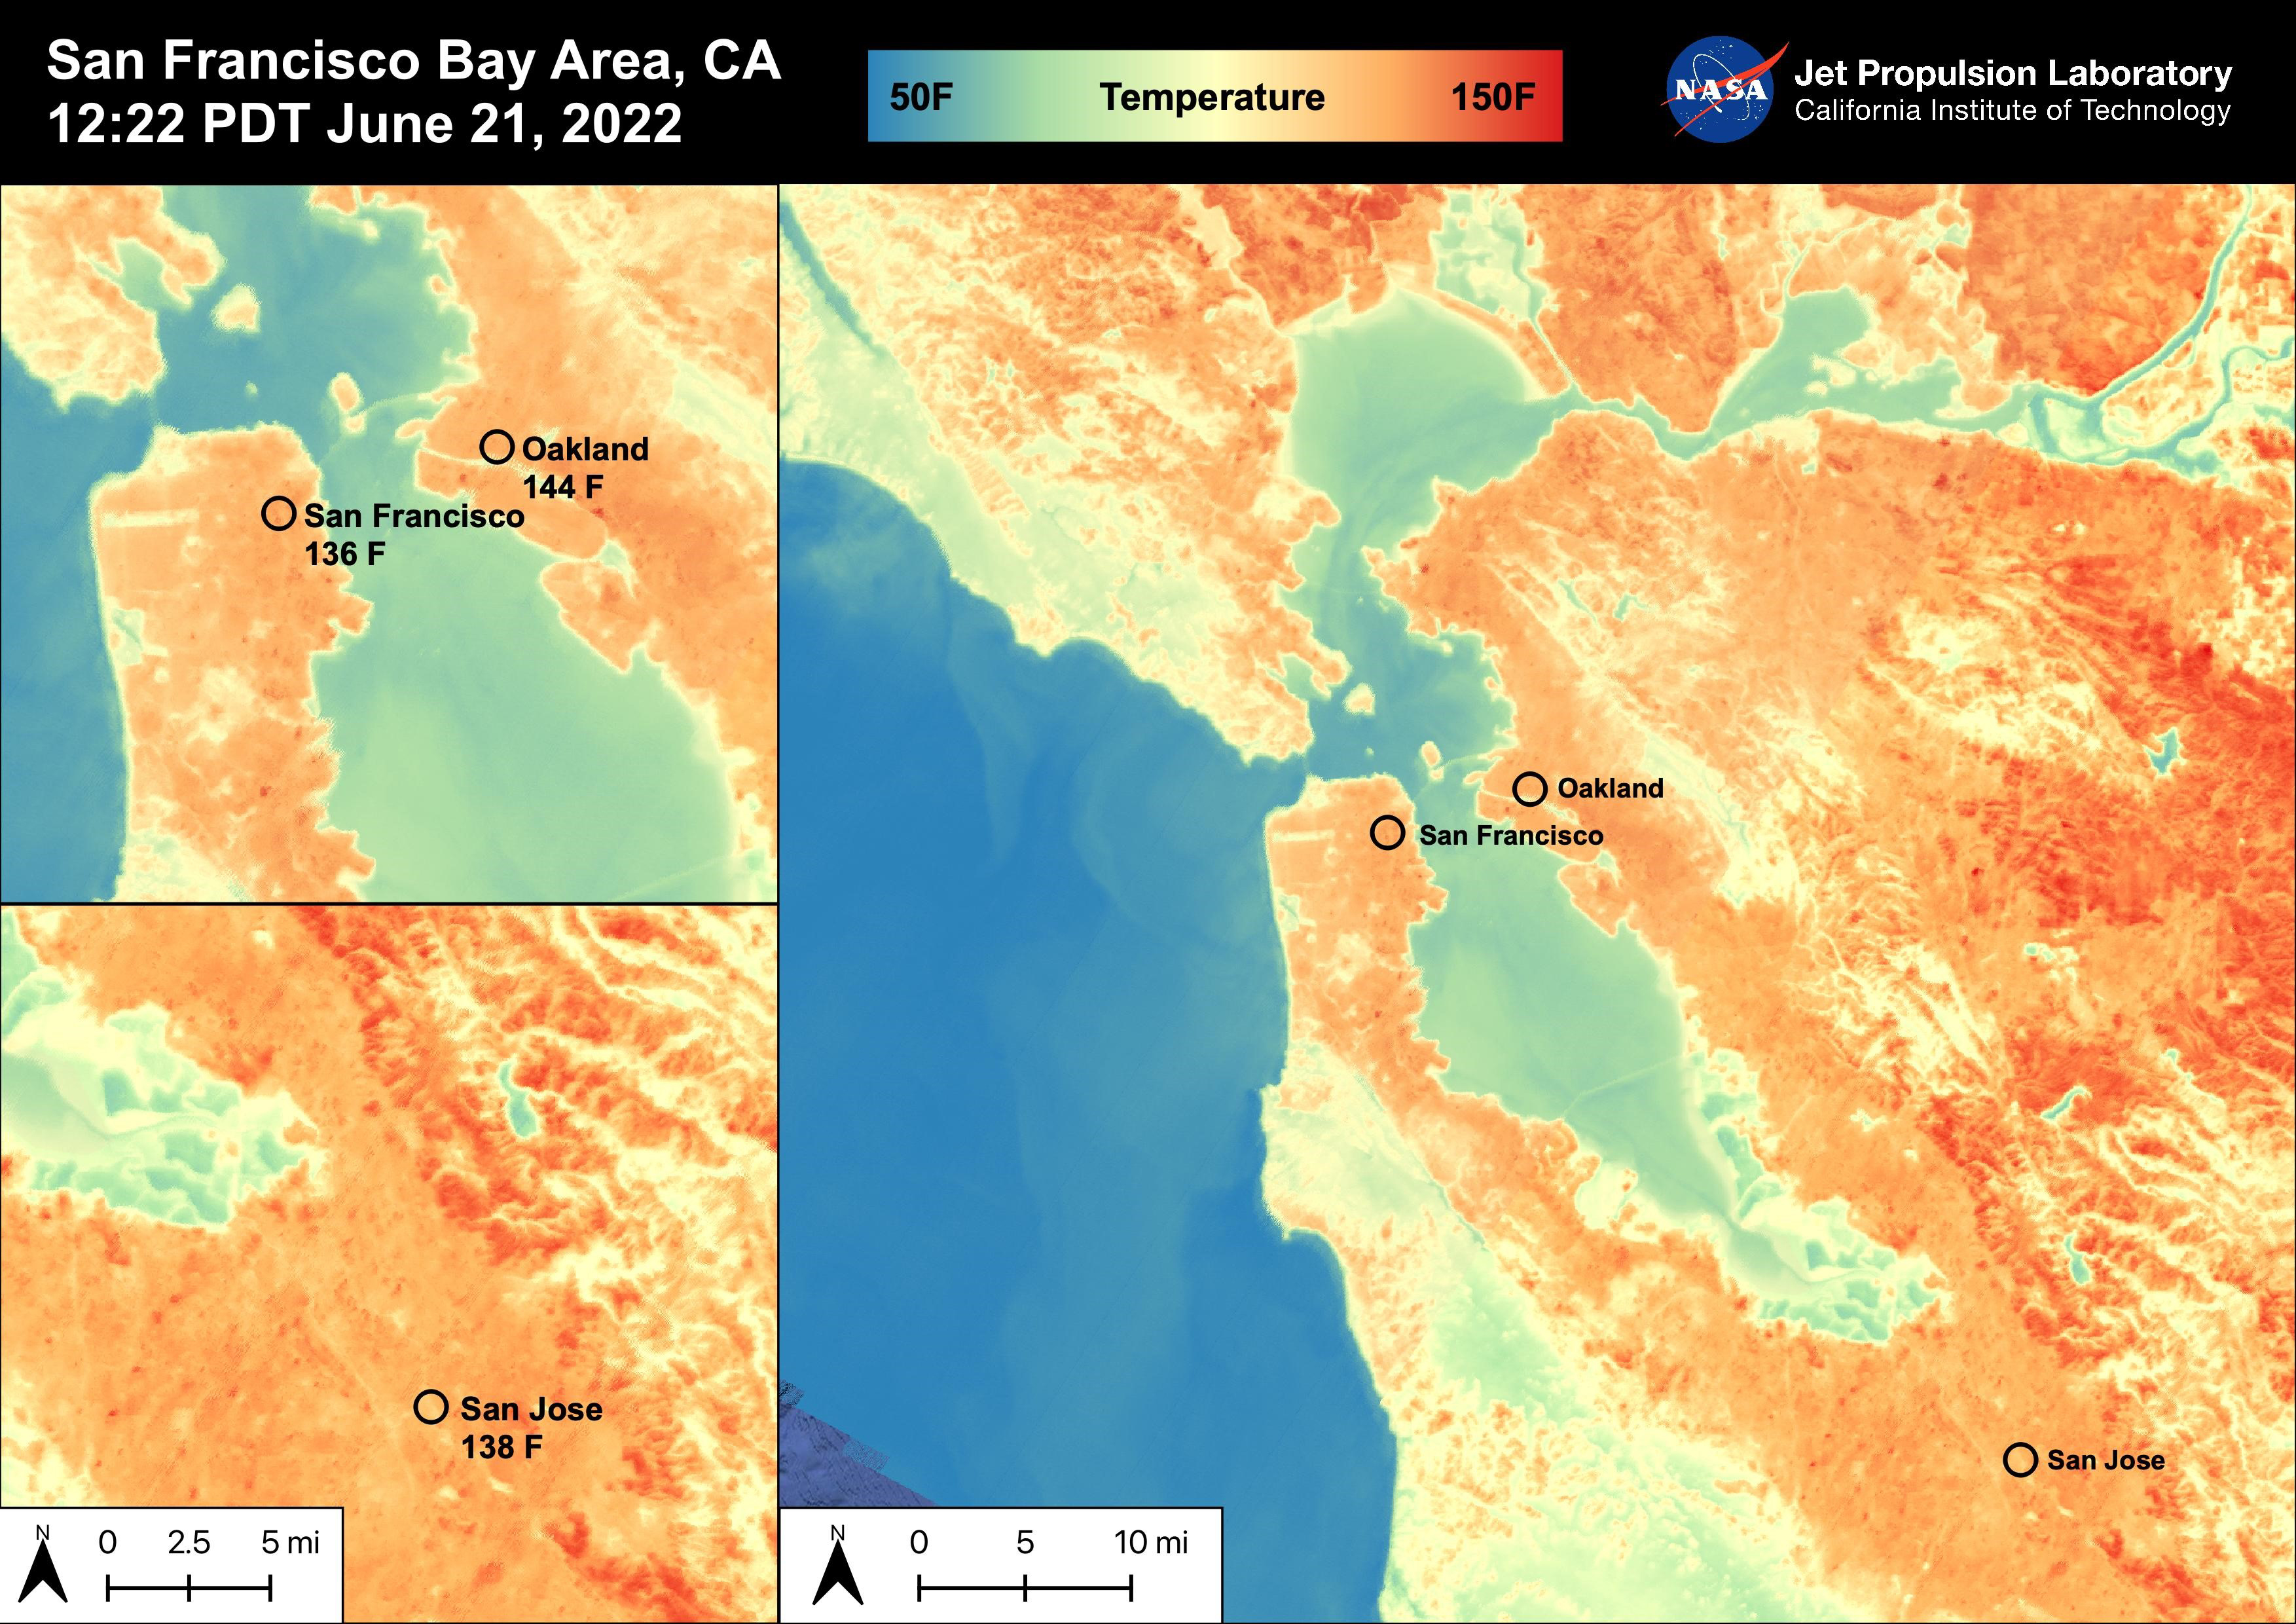

High Temperatures in the San Francisco Bay Area

On June 21st, 2022, the San Francisco Bay Area experienced high temperatures as a hot mass of air remained over the region. San Francisco reached 92 degrees Fahrenheit, Oakland reached 98 degrees Fahrenheit, and San Jose reached 102 degrees Fahrenheit. The Land Surface Temperatures at 12:22 PM PDT ranged from 60 degrees Fahrenheit to 150 degrees Fahrenheit for this region with water temperatures ranging from 50 degrees Fahrenheit to 90 degrees Fahrenheit.

ECOSTRESS is a thermal instrument on the International Space Station that measures the temperature of the ground, which is hotter than the air temperature during the day. It was launched to the space station in 2018. Its primary mission is to identify critical thresholds of water use and water stress in plants and to detect the timing, location, and predictive factors leading to plant water uptake decline and/or cessation. The nature of the high-resolution data provided by ECOSTRESS allows it to record heat related phenomena such as heat waves, droughts and wildfires.

NASA’s Jet Propulsion Laboratory in Southern California built and manages the ECOSTRESS mission for the Earth Science Division in the Science Mission Directorate at NASA Headquarters in Washington. ECOSTRESS is an Earth Venture Instrument mission; the program is managed by NASA’s Earth System Science Pathfinder program at NASA’s Langley Research Center in Hampton, Virginia.

Credit: NASA/JPL-Caltech